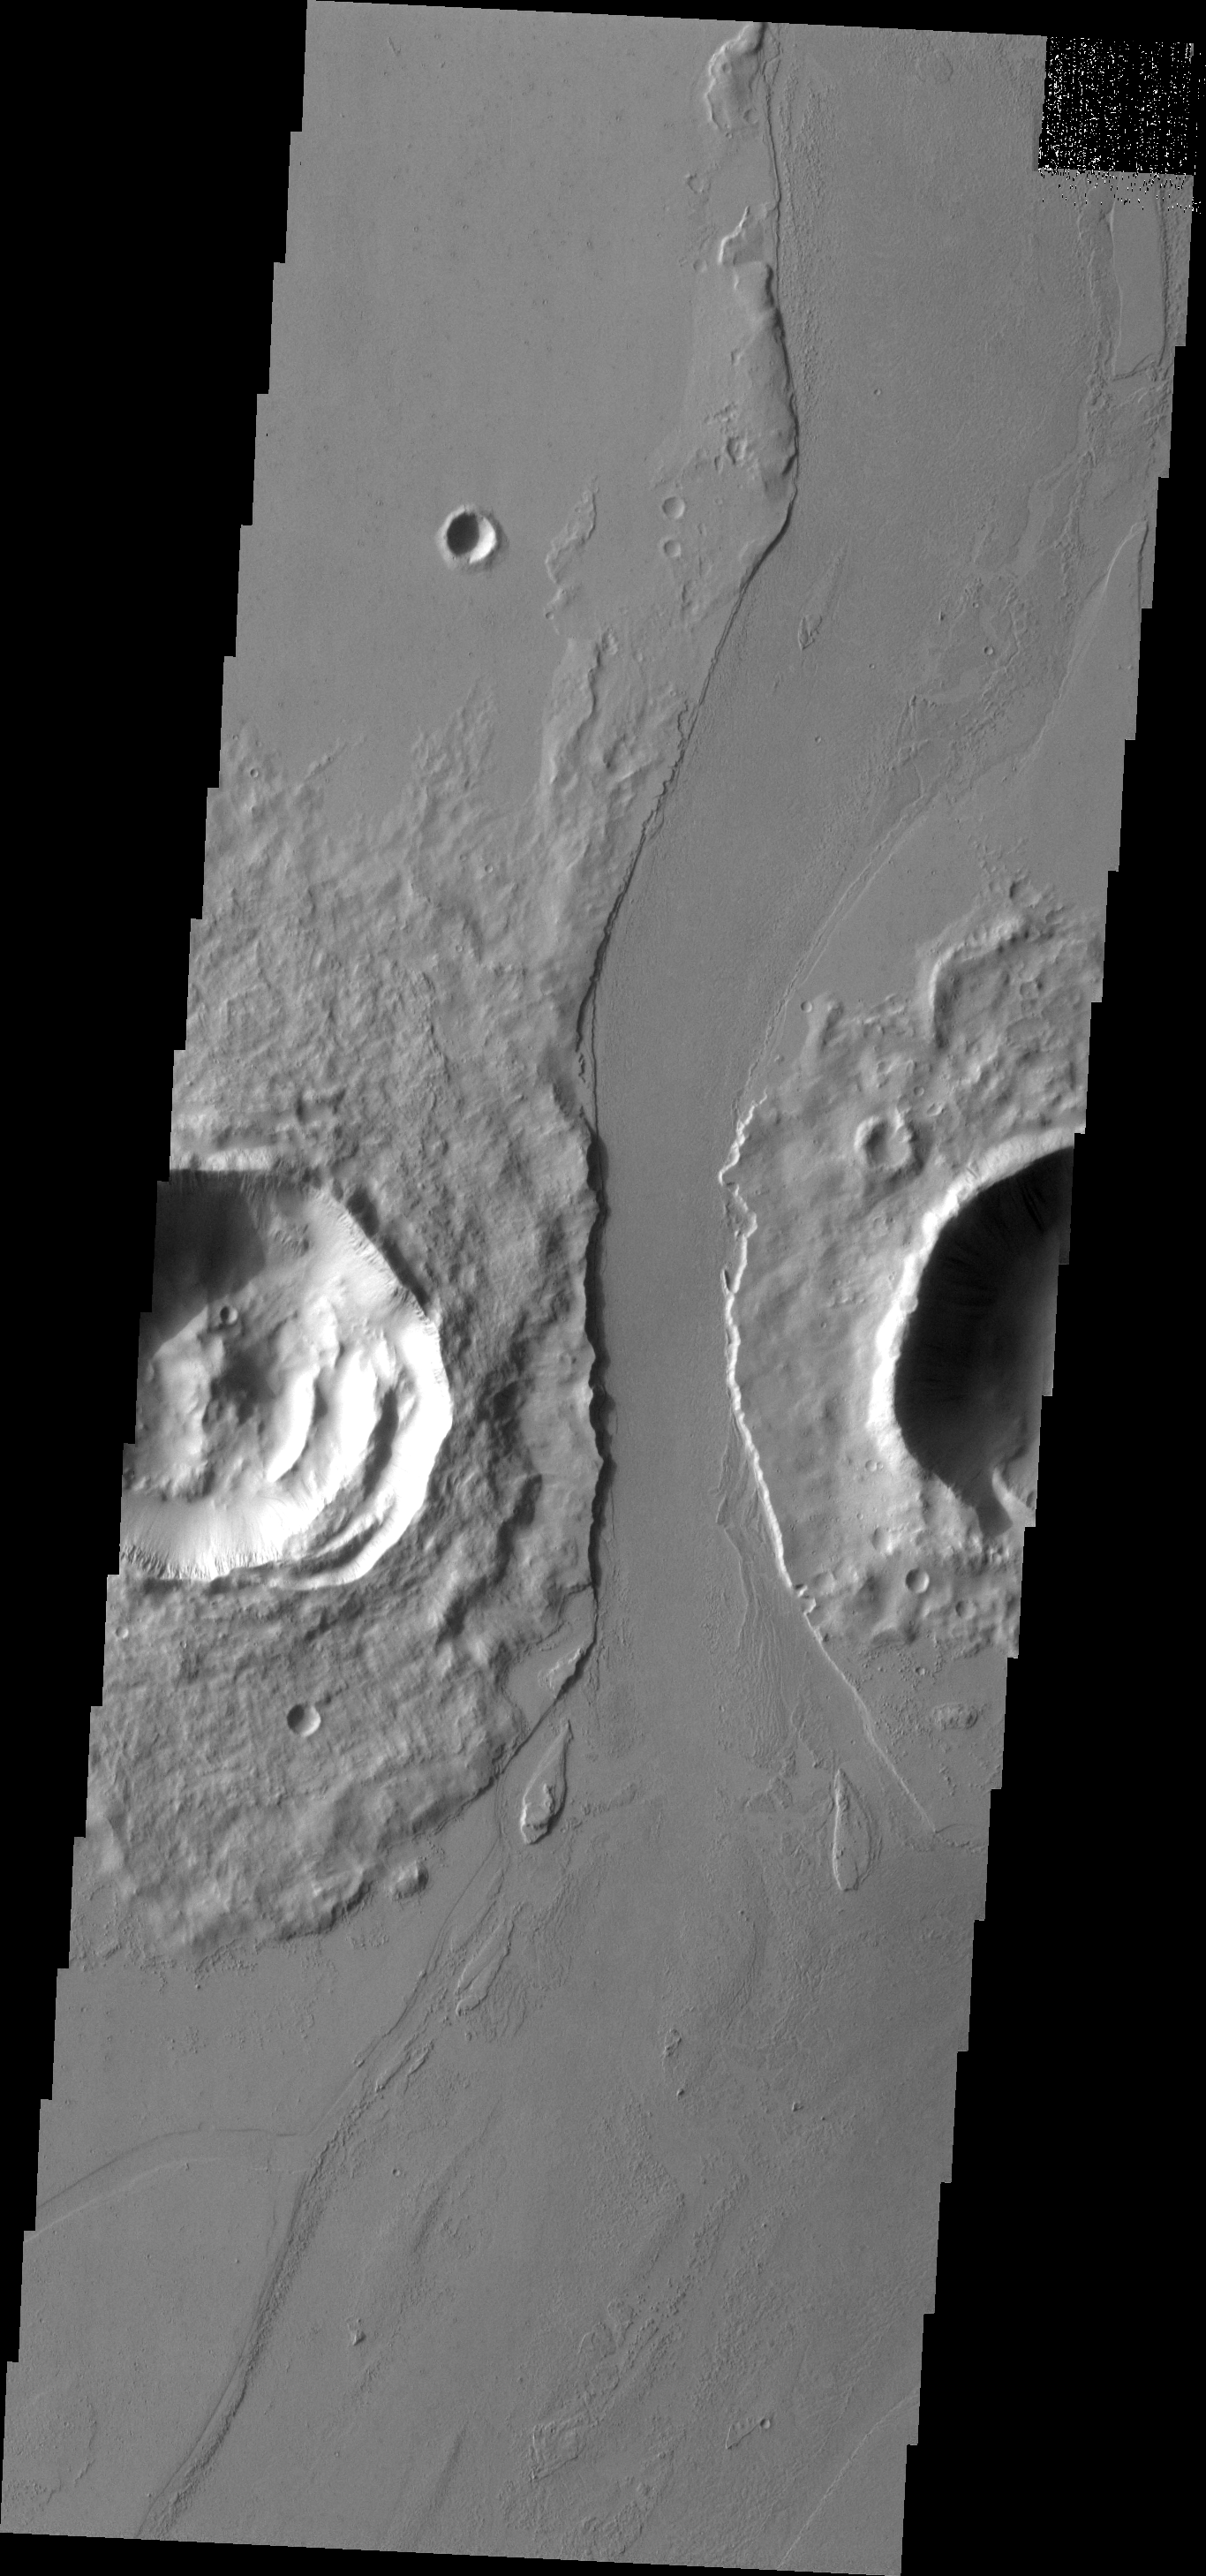

Lava Channel

The channel that cuts between these two craters is Marte Valles, a lava channel.

Image information: VIS instrument. Latitude 16.7N, Longitude 184.9E. 18 meter/pixel resolution.

Please see the THEMIS Data Citation Note for details on crediting THEMIS images.

Note: this THEMIS visual image has not been radiometrically nor geometrically calibrated for this preliminary release. An empirical correction has been performed to remove instrumental effects. A linear shift has been applied in the cross-track and down-track direction to approximate spacecraft and planetary motion. Fully calibrated and geometrically projected images will be released through the Planetary Data System in accordance with Project policies at a later time.

NASA’s Jet Propulsion Laboratory manages the 2001 Mars Odyssey mission for NASA’s Office of Space Science, Washington, D.C. The Thermal Emission Imaging System (THEMIS) was developed by Arizona State University, Tempe, in collaboration with Raytheon Santa Barbara Remote Sensing. The THEMIS investigation is led by Dr. Philip Christensen at Arizona State University. Lockheed Martin Astronautics, Denver, is the prime contractor for the Odyssey project, and developed and built the orbiter. Mission operations are conducted jointly from Lockheed Martin and from JPL, a division of the California Institute of Technology in Pasadena.

Credit: NASA/JPL/ASU